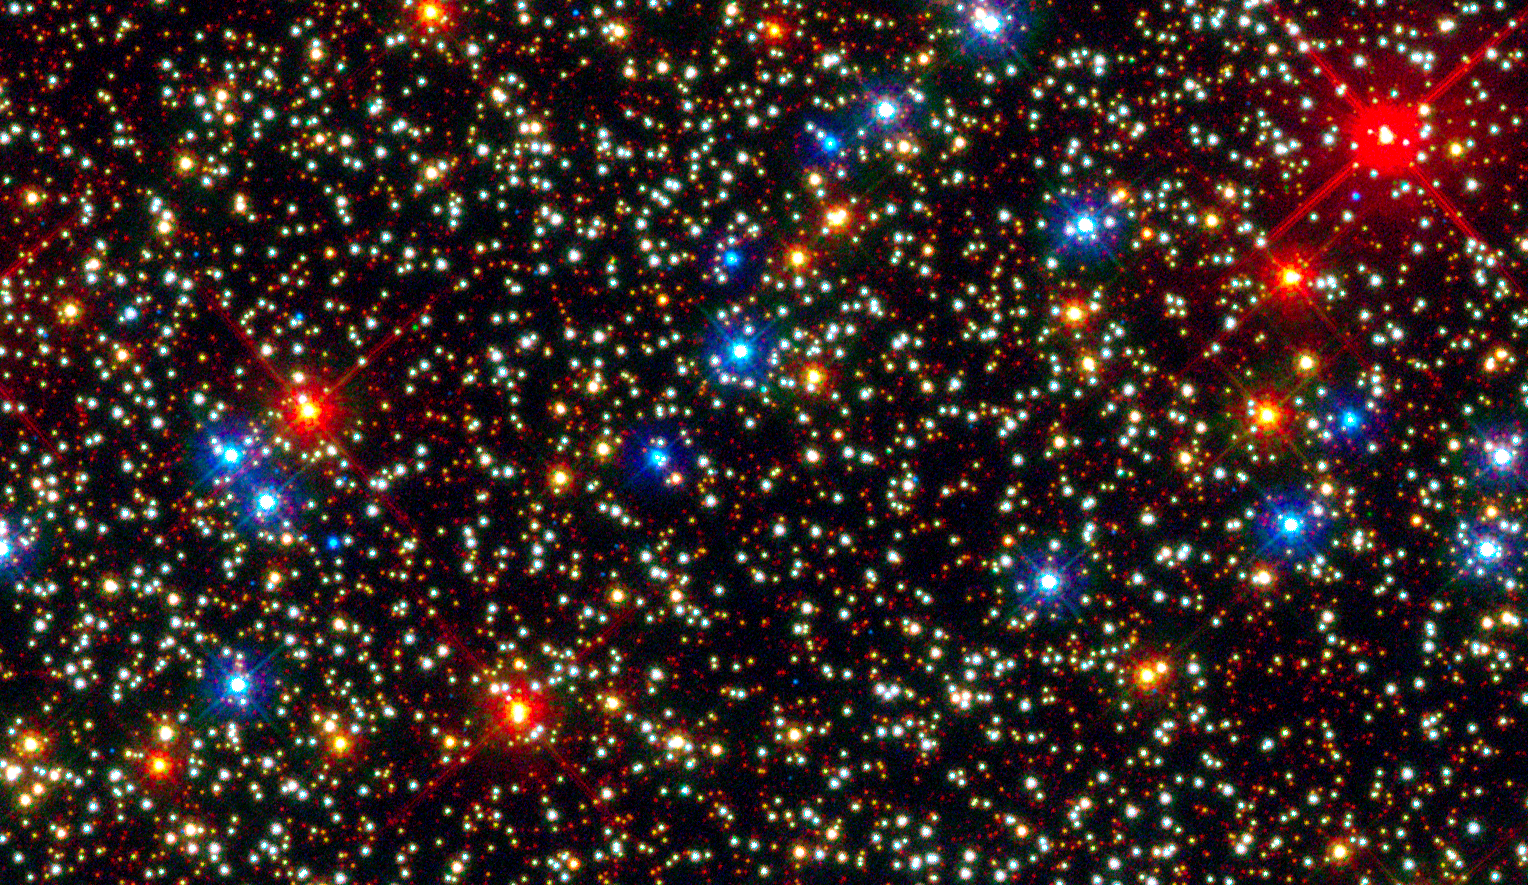

Omega Centauri – WFC3

Object Name: Omega Centauri, NGC 5139, Omega Cen
Object Description: Globular Star Cluster
Instrument: HST/ACS/WFC and HST/WFC3/UVIS
Filters: F225W (U), F275W (U), F336W (U), F438W (B), F606W (V), and F814W (I)
Exposure Time: 2.7 hours

The image is a composite of separate exposures made by the WFC3 instrument on the Hubble Space Telescope. Three filters were used to sample broad wavelength ranges. The color results from assigning different hues (colors) to each monochromatic image. In this case, the assigned colors are: Blue: F225W (U) Green: F336W (U) Red: F814W (I)

Credit: NASA, ESA, and J. Anderson and R. van der Marel (STScI)